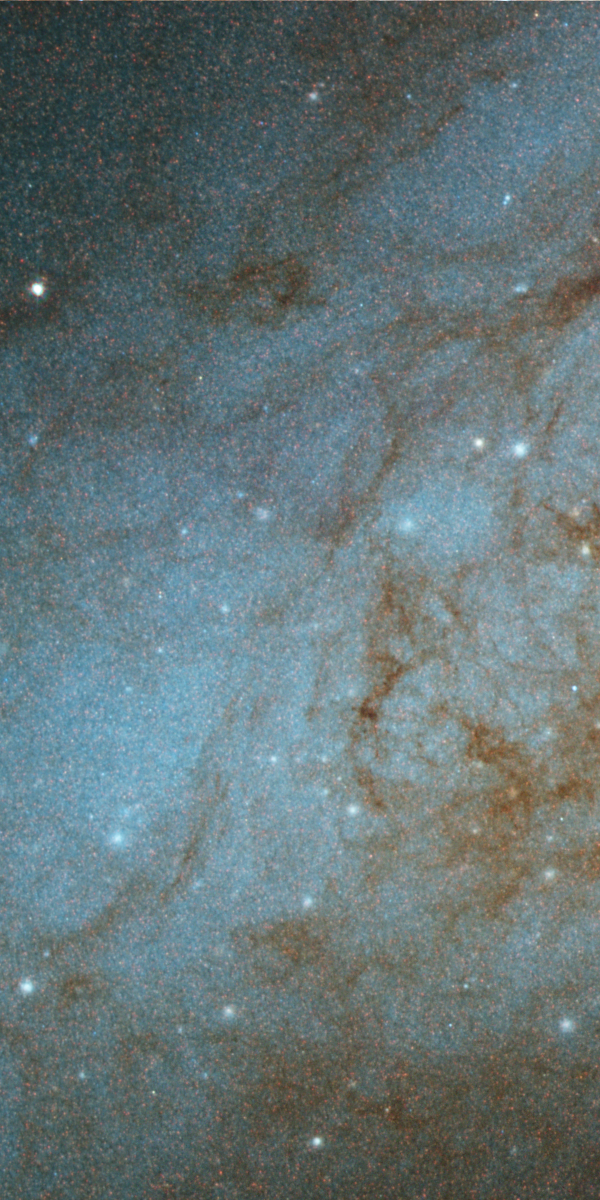

Disk of M82

A portion of M82's bluish disk, largely composed of young, hot stars. Numerous bright blue-white star-forming clumps and wisps of darker, cooler dust and gas appear superimposed on the disk.

Credit: NASA, ESA, and The Hubble Heritage Team (STScI/AURA)